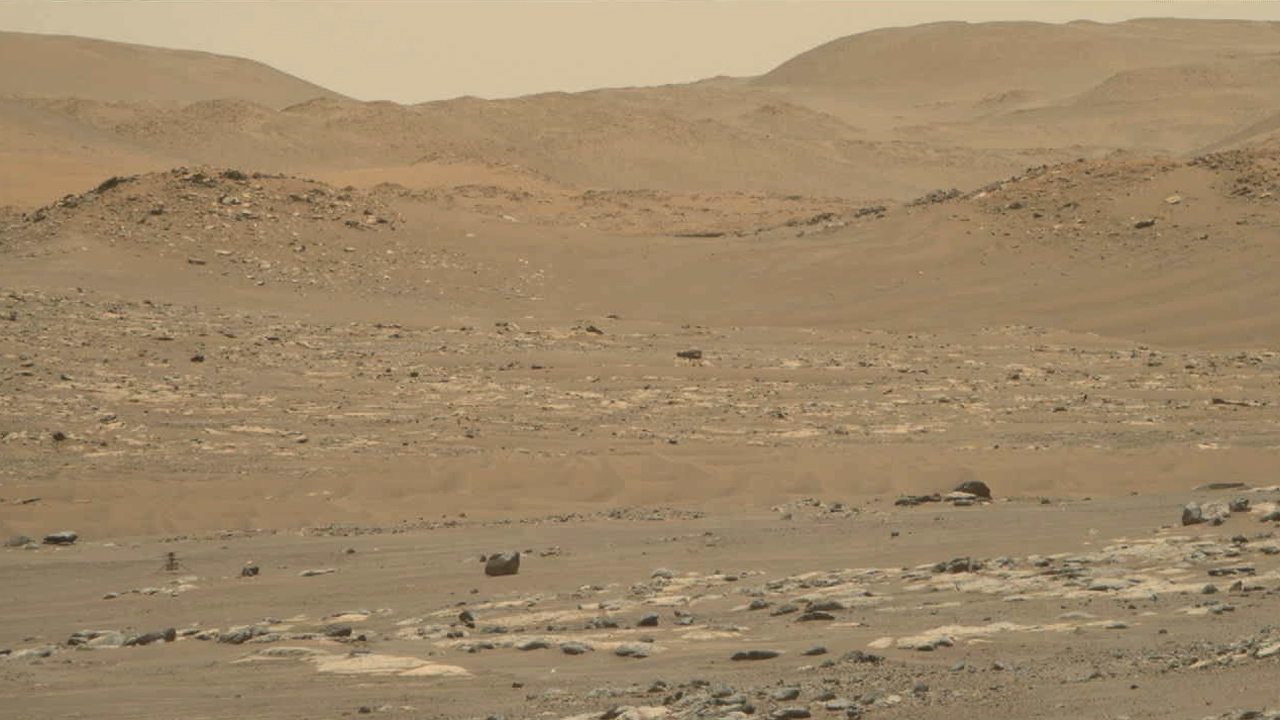

Ingenuity Mars Helicopter’s Flight 13: Zoomed-In View From Perseverance

Video footage from the Mastcam-Z instrument aboard NASA’s Perseverance Mars rover captured this closeup view of the takeoff and landing of the 13th flight of the Ingenuity Mars Helicopter on Sept. 4, 2021. The 160.5-second reconnaissance sortie involved flying into challenging terrain and taking images of a specific outcrop from multiple angles. The closeup video of takeoff and landing was acquired as part of a science observation intended to measure the dust plumes generated by the helicopter.

At the beginning of the video, Ingenuity is near the lower left of frame, at a distance of about 980 feet (300 meters) from the rover. It climbs to an altitude of to 26 feet (8 meters) before beginning its sideways translation. The helicopter leaves the camera’s field of view on the right. Soon after, the helicopter returns into the field of view (the majority of frames that did not capture helicopter after it exited the camera’s field of view were purposely not downlinked from Mars by the team) and lands at a location near its takeoff point.

To obtain the footage, the two-camera Mastcam-Z’s “right eye” was at its maximum zoom setting (110mm focal length). The video is shot at 6 frames per second. Another view (PIA24978) was taken at the same time by Mastcam-Z’s “left eye” imager and provides a wider perspective of the same flight.

The Mastcam-Z investigation is led and operated by Arizona State University in Tempe, working in collaboration with Malin Space Science Systems in San Diego, California, on the design, fabrication, testing, and operation of the cameras, and in collaboration with the Neils Bohr Institute of the University of Copenhagen on the design, fabrication, and testing of the calibration targets.

A key objective for Perseverance’s mission on Mars is astrobiology, including the search for signs of ancient microbial life. The rover will characterize the planet’s geology and past climate, pave the way for human exploration of the Red Planet, and be the first mission to collect and cache Martian rock and regolith (broken rock and dust).

Subsequent NASA missions, in cooperation with ESA (European Space Agency), would send spacecraft to Mars to collect these sealed samples from the surface and return them to Earth for in-depth analysis.

The Mars 2020 Perseverance mission is part of NASA’s Moon to Mars exploration approach, which includes Artemis missions to the Moon that will help prepare for human exploration of the Red Planet.

JPL, which is managed for NASA by Caltech in Pasadena, California, built and manages operations of the Perseverance rover.

Credit: NASA/JPL-Caltech/ASU/MSSS